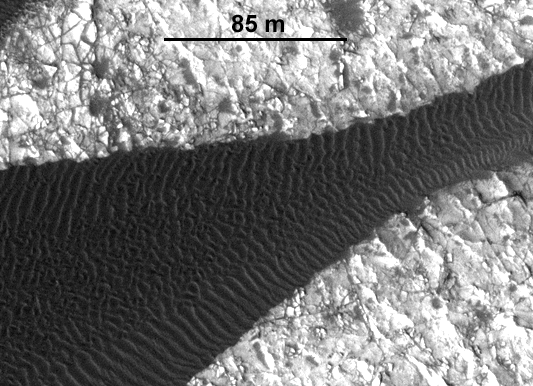

Ripple Movement on Sand Dune in Nili Patera, Mars

Back-and-forth blinking of this two-image animation shows movement of ripples covering a sand dune on Mars. The images are part of a study published by Nature on May 9, 2012, reporting movement of Martian sand dunes at about the same flux (volume per time) as movement of dunes in Antarctica on Earth.

The before-and-after images were taken 15 weeks apart by the High Resolution Imaging Science Experiment (HiRISE) camera on NASA’s Mars Reconnaissance Orbiter. The scale bar is 85 meters (279 feet). The site is part of a dune field inside the summit caldera of Nili Patera, an ancient volcano, at 8.7 degrees north latitude, 67.3 degrees east longitude.

The images show a dark, rippled sand dune overlying bright-toned rock. They have been “orthorectified,” that is, adjusted such that they appear as if viewed from directly overhead. They were then positionally tied together by registering fixed features on the bedrock seen in one image to the same features seen in the other. When the images are blinked back and forth, ripple motion during the intervening period of 105 days is clearly seen.

The first image, in which the side of the dune toward the bottom of the frame looks paler due to lighting effects, was taken on June 30, 2007. It is one image product of HiRISE observation PSP_004339_1890. Other image products from the same observation are at http://hirise.lpl.arizona.edu/PSP_004339_1890. The “after” image was taken on Oct. 13, 2007. Other image products from the same HiRISE observation are at http://hirise.lpl.arizona.edu/PSP_005684_1890.

HiRISE is one of six instruments on NASA’s Mars Reconnaissance Orbiter. The University of Arizona, Tucson, operates the orbiter’s HiRISE camera, which was built by Ball Aerospace & Technologies Corp., Boulder, Colo. NASA’s Jet Propulsion Laboratory, a division of the California Institute of Technology in Pasadena, manages the Mars Reconnaissance Orbiter Project for the NASA Science Mission Directorate, Washington.

Credit: NASA/JPL-Caltech/Univ. of Arizona/JHU-APL